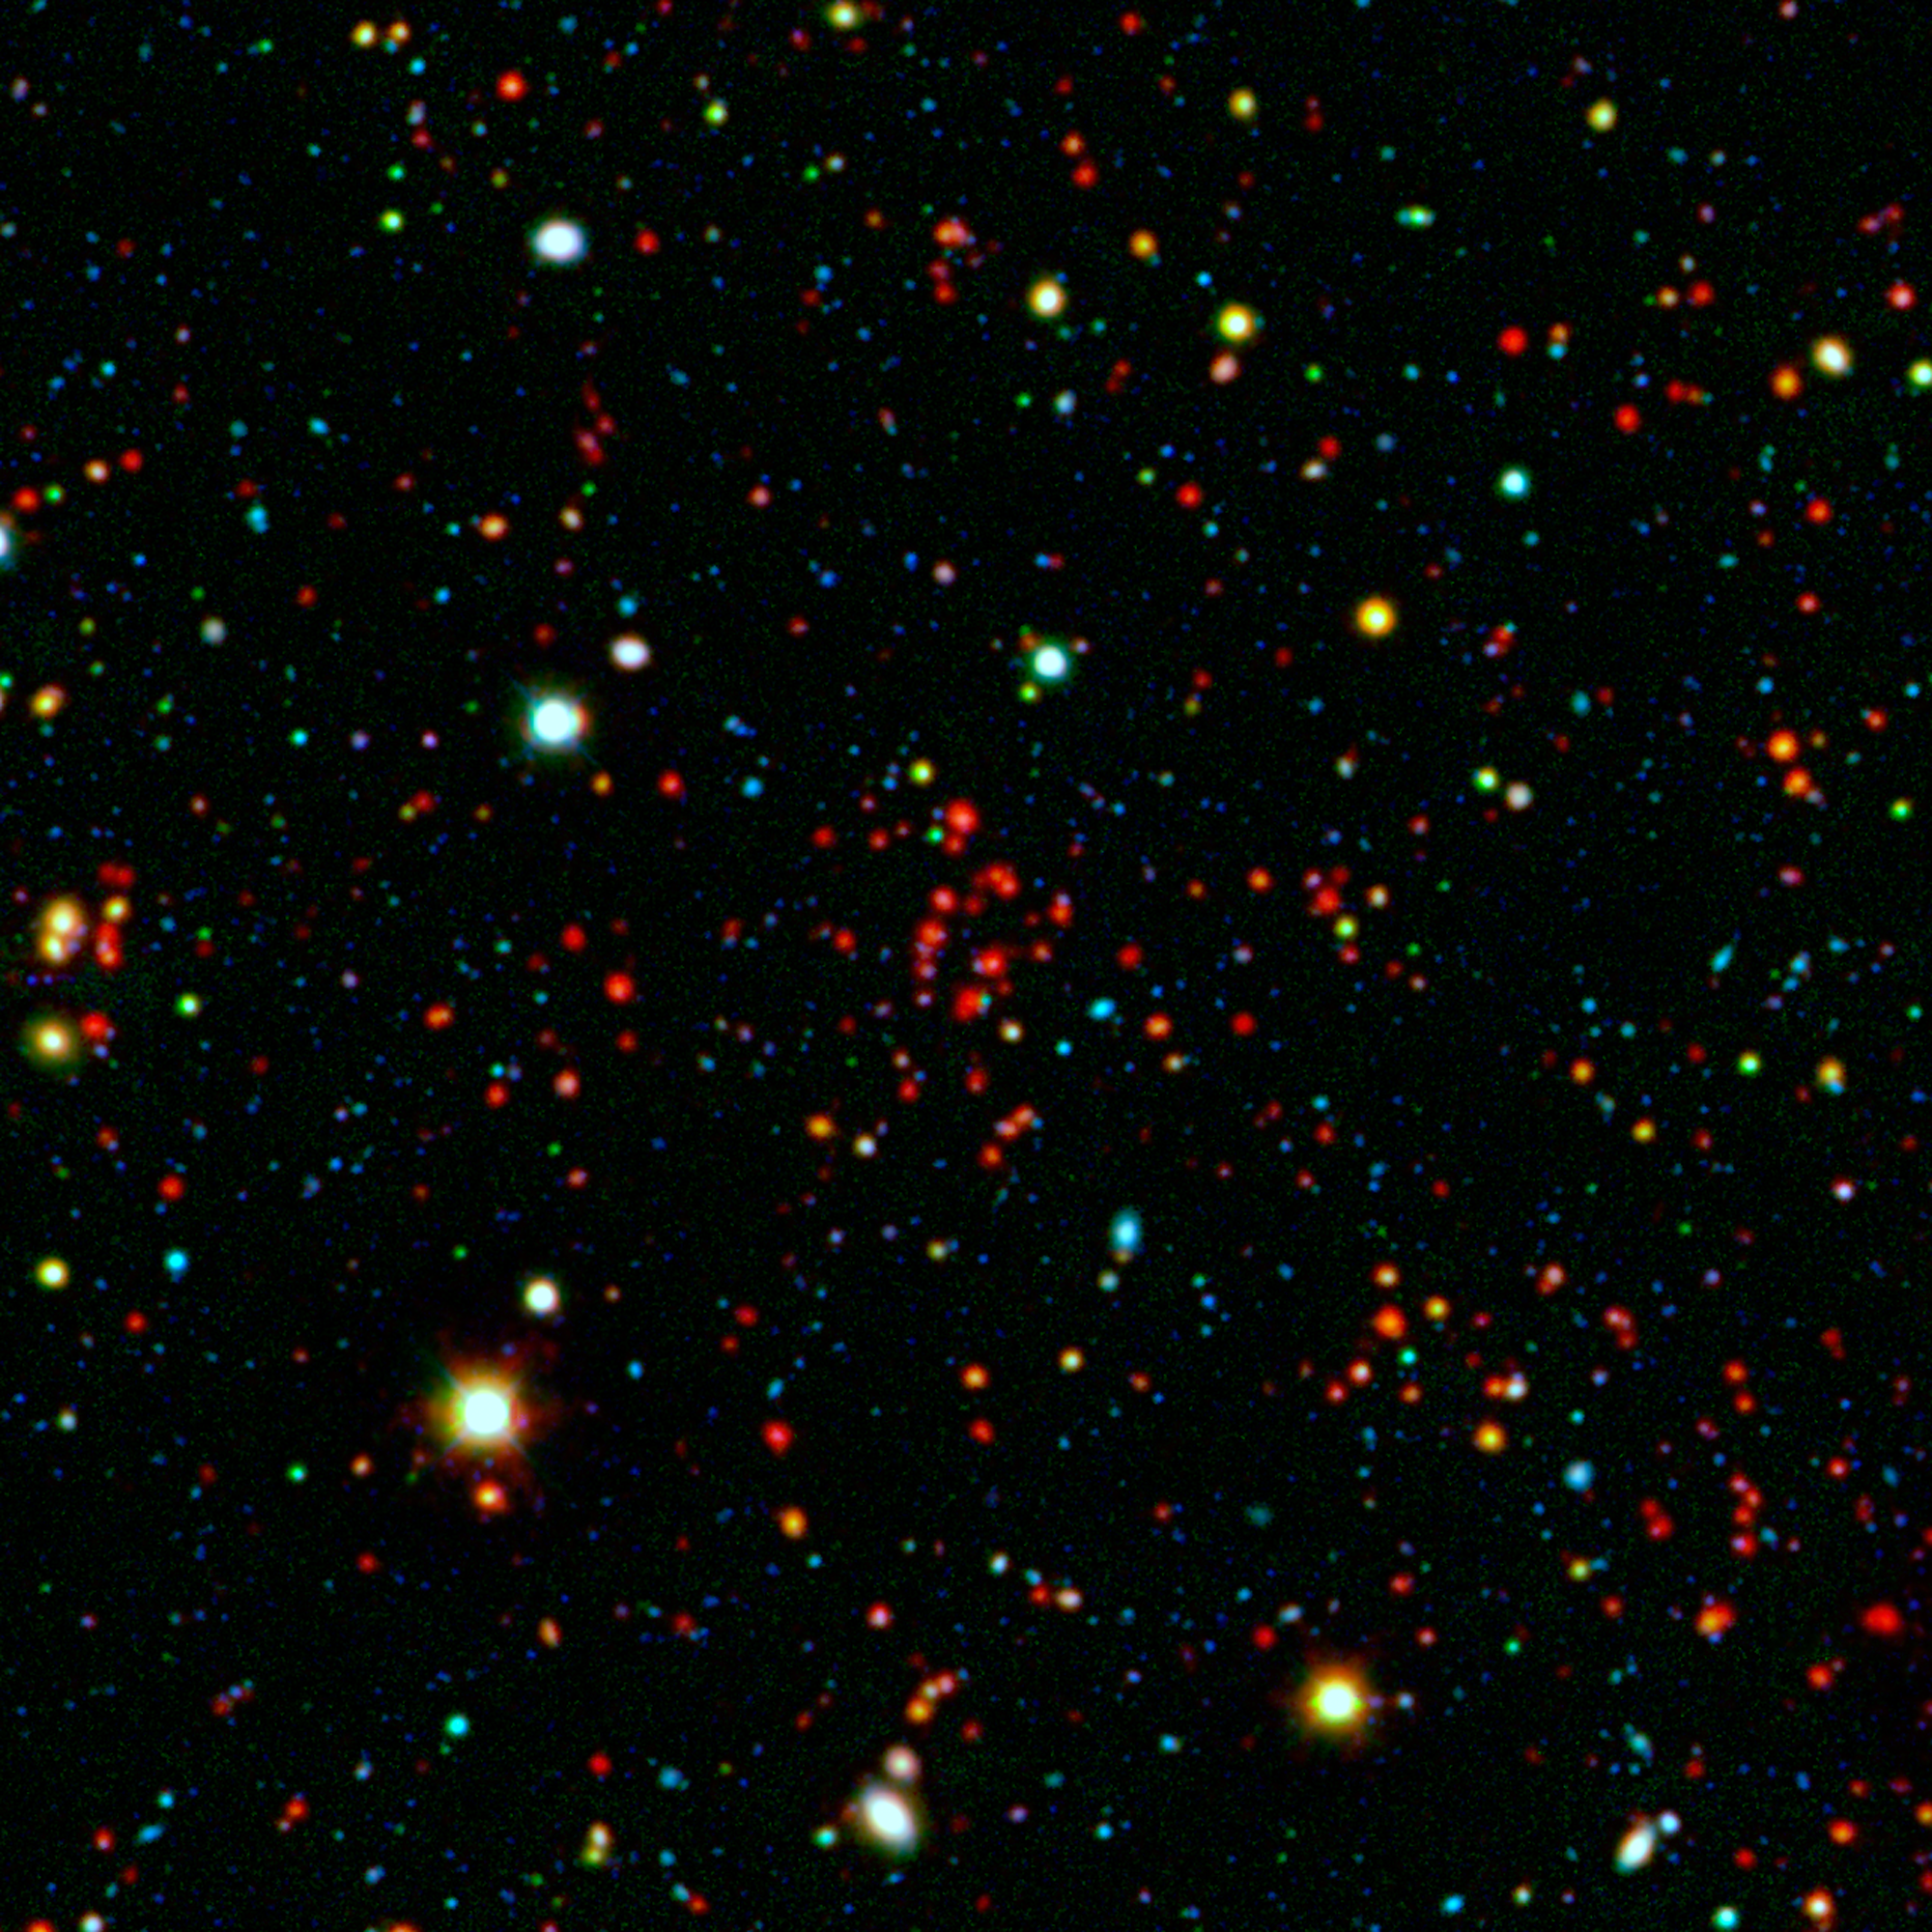

Galactic Metropolis

The collection of red dots seen near the center of this image show one of several very distant galaxy clusters discovered by combining ground-based optical data from the National Optical Astronomy Observatory’s Kitt Peak National Observatory with infrared data from NASA’s Spitzer Space Telescope. This galaxy cluster, named ISCS J1434.7+3519, is located about 9 billion light-years from Earth.

The large white and yellow dots in this picture are stars in our galaxy, while the rest of the smaller dots are distant galaxies. The cluster, comprised of red dots near the center, includes more than 100 massive galaxies.

Spitzer was able to capture prodigious levels of star formation occurring in the galaxies that live in this cluster. Some of them are forming stars hundreds of times faster than our own Milky Way galaxy.

Infrared light in this image has been colored red; and visible light, blue and green.

NASA’s Jet Propulsion Laboratory, Pasadena, Calif., manages the Spitzer Space Telescope mission for NASA’s Science Mission Directorate, Washington. Science operations are conducted at the Spitzer Science Center at the California Institute of Technology in Pasadena. Data are archived at the Infrared Science Archive housed at the Infrared Processing and Analysis Center at Caltech. Caltech manages JPL for NASA.

Credit: NASA/JPL-Caltech/KPNO/University of Missouri-Kansas City